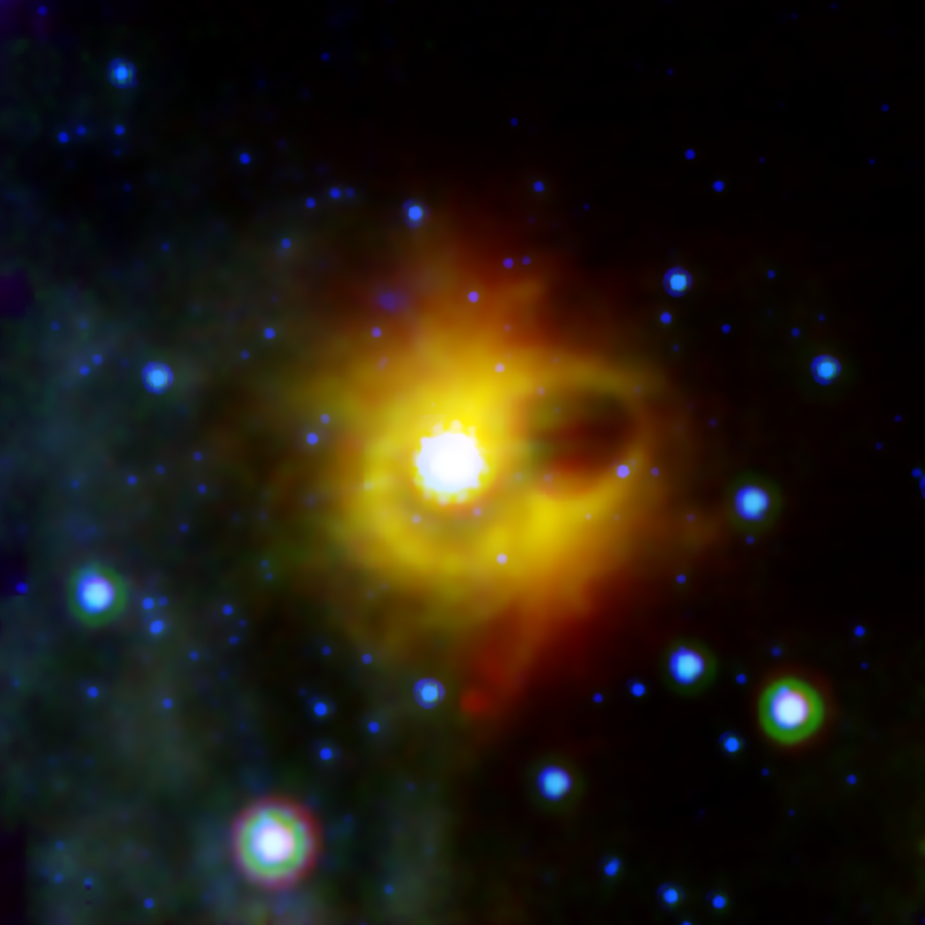

Ghostly Ring

This image shows a ghostly ring extending seven light-years across around the corpse of a massive star. The collapsed star, called a magnetar, is located at the exact center of this image. NASA’s Spitzer Space Telescope imaged the mysterious ring around magnetar SGR 1900+14 in infrared light. The magnetar itself is not visible in this image, as it has not been detected at infrared wavelengths (it has been seen in X-ray light).

Magnetars are formed when a massive giant star ends its life in a supernova explosion, leaving behind a super dense neutron star with an incredibly strong magnetic field. The ring seen by Spitzer could not have formed during the original explosion, as any material as close to the star as the ring would have been disrupted by the supernova shock wave. Scientists suspect that the ring my actually be the edges of a bubble that was hollowed out by an explosive burst from the magnetar in 1998. The very bright region near the center of the image is a cluster of young stars, which may be illuminating the inner edge of the bubble, making it look like a ring in projection.

This composite image was taken using all three of Spitzer’s science instruments. The blue color represents 8-micron infrared light taken by the infrared array camera, green is 16-micron light from the infrared spectograph, and red is 24-micron radiation from the multiband imaging photometer.

Credit: NASA/JPL-Caltech